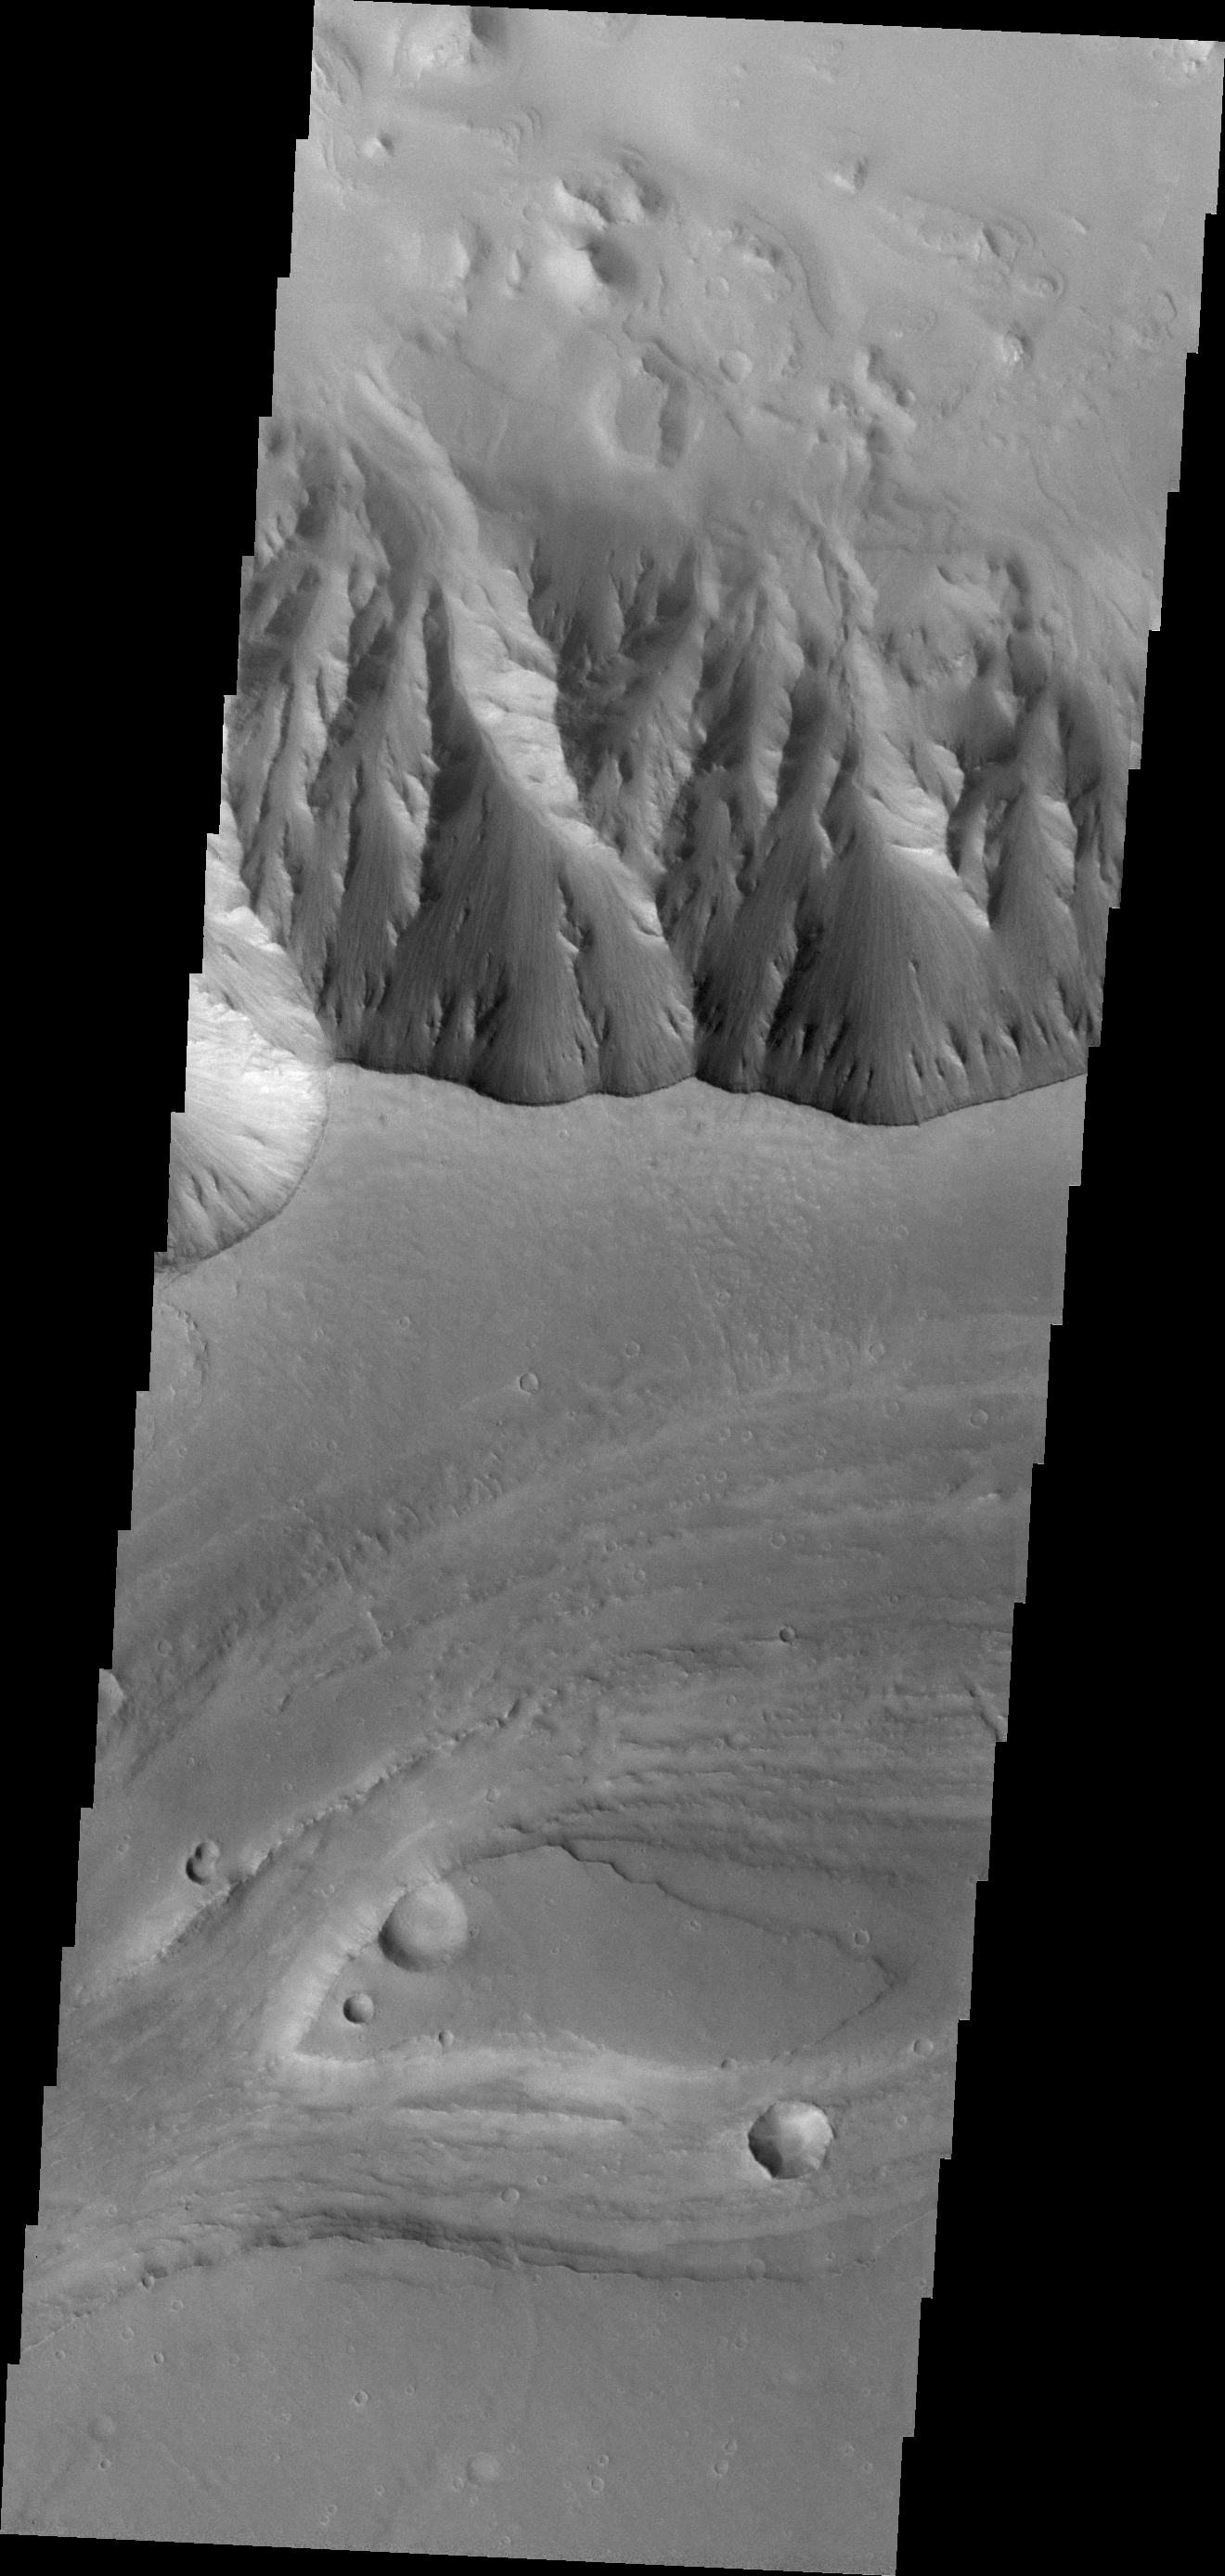

Elator Vallis

Elator Vallis, the channel shown in this VIS image, runs on the plains of Aurorae Planum. This portion of Elator Vallis parallels Ganges Chasma (shown in the top of the image).

Credit: NASA/JPL/ASU